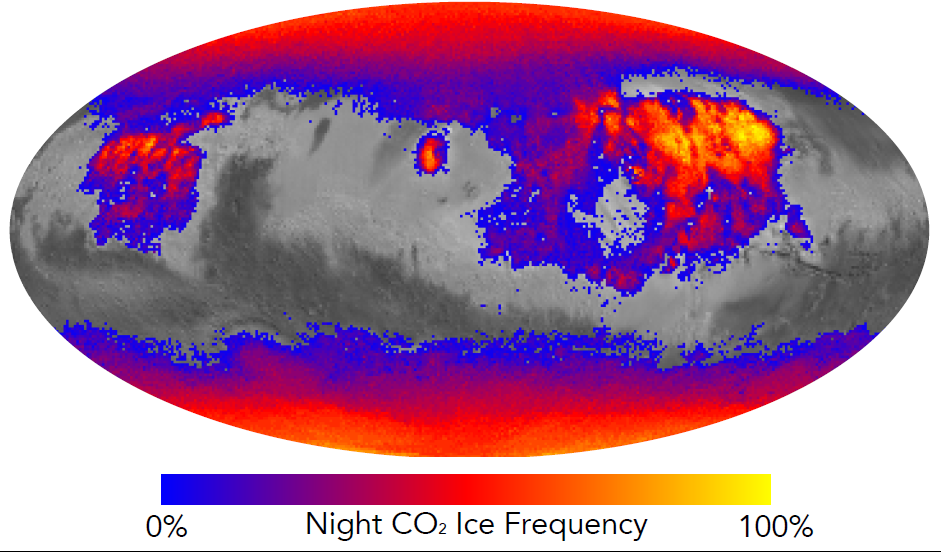

Where on Mars Does Carbon Dioxide Frost Form Often?

This map shows the frequency of carbon dioxide frost’s presence at sunrise on Mars, as a percentage of days year-round. Carbon dioxide ice more often covers the ground at night in some mid-latitude regions than in polar regions, where it is generally absent for much of summer and fall.

Color coding is based on data from the Mars Climate Sounder instrument on NASA’s Mars Reconnaissance Orbiter. A color-key bar below the map shows how colors correspond to frequencies. Yellow indicates high frequencies, identifying areas where carbon dioxide ice is present on the ground at night during most of the year. Blue identifies areas where it is rarely present; red is intermediate. Areas without color coding are regions where carbon dioxide frost is not detected at any time of year.

The areas with highest frequency of overnight carbon dioxide frost correspond to regions with surfaces of loose dust, which do not retain heat well, compared to rockier areas. Those areas also have some of the highest mid-afternoon temperatures on the planet. The dust surface heats up and cools off rapidly.

Six science instruments on the Mars Reconnaissance Orbiter have been examining Mars since 2006. NASA’s Jet Propulsion Laboratory, a division of the Caltech in Pasadena, California, manages the mission for NASA’s Science Mission Directorate in Washington and built the Mars Climate Sounder. Lockheed Martin Space Systems of Denver built the orbiter and operates it in collaboration with JPL.

Credit: NASA/JPL-Caltech